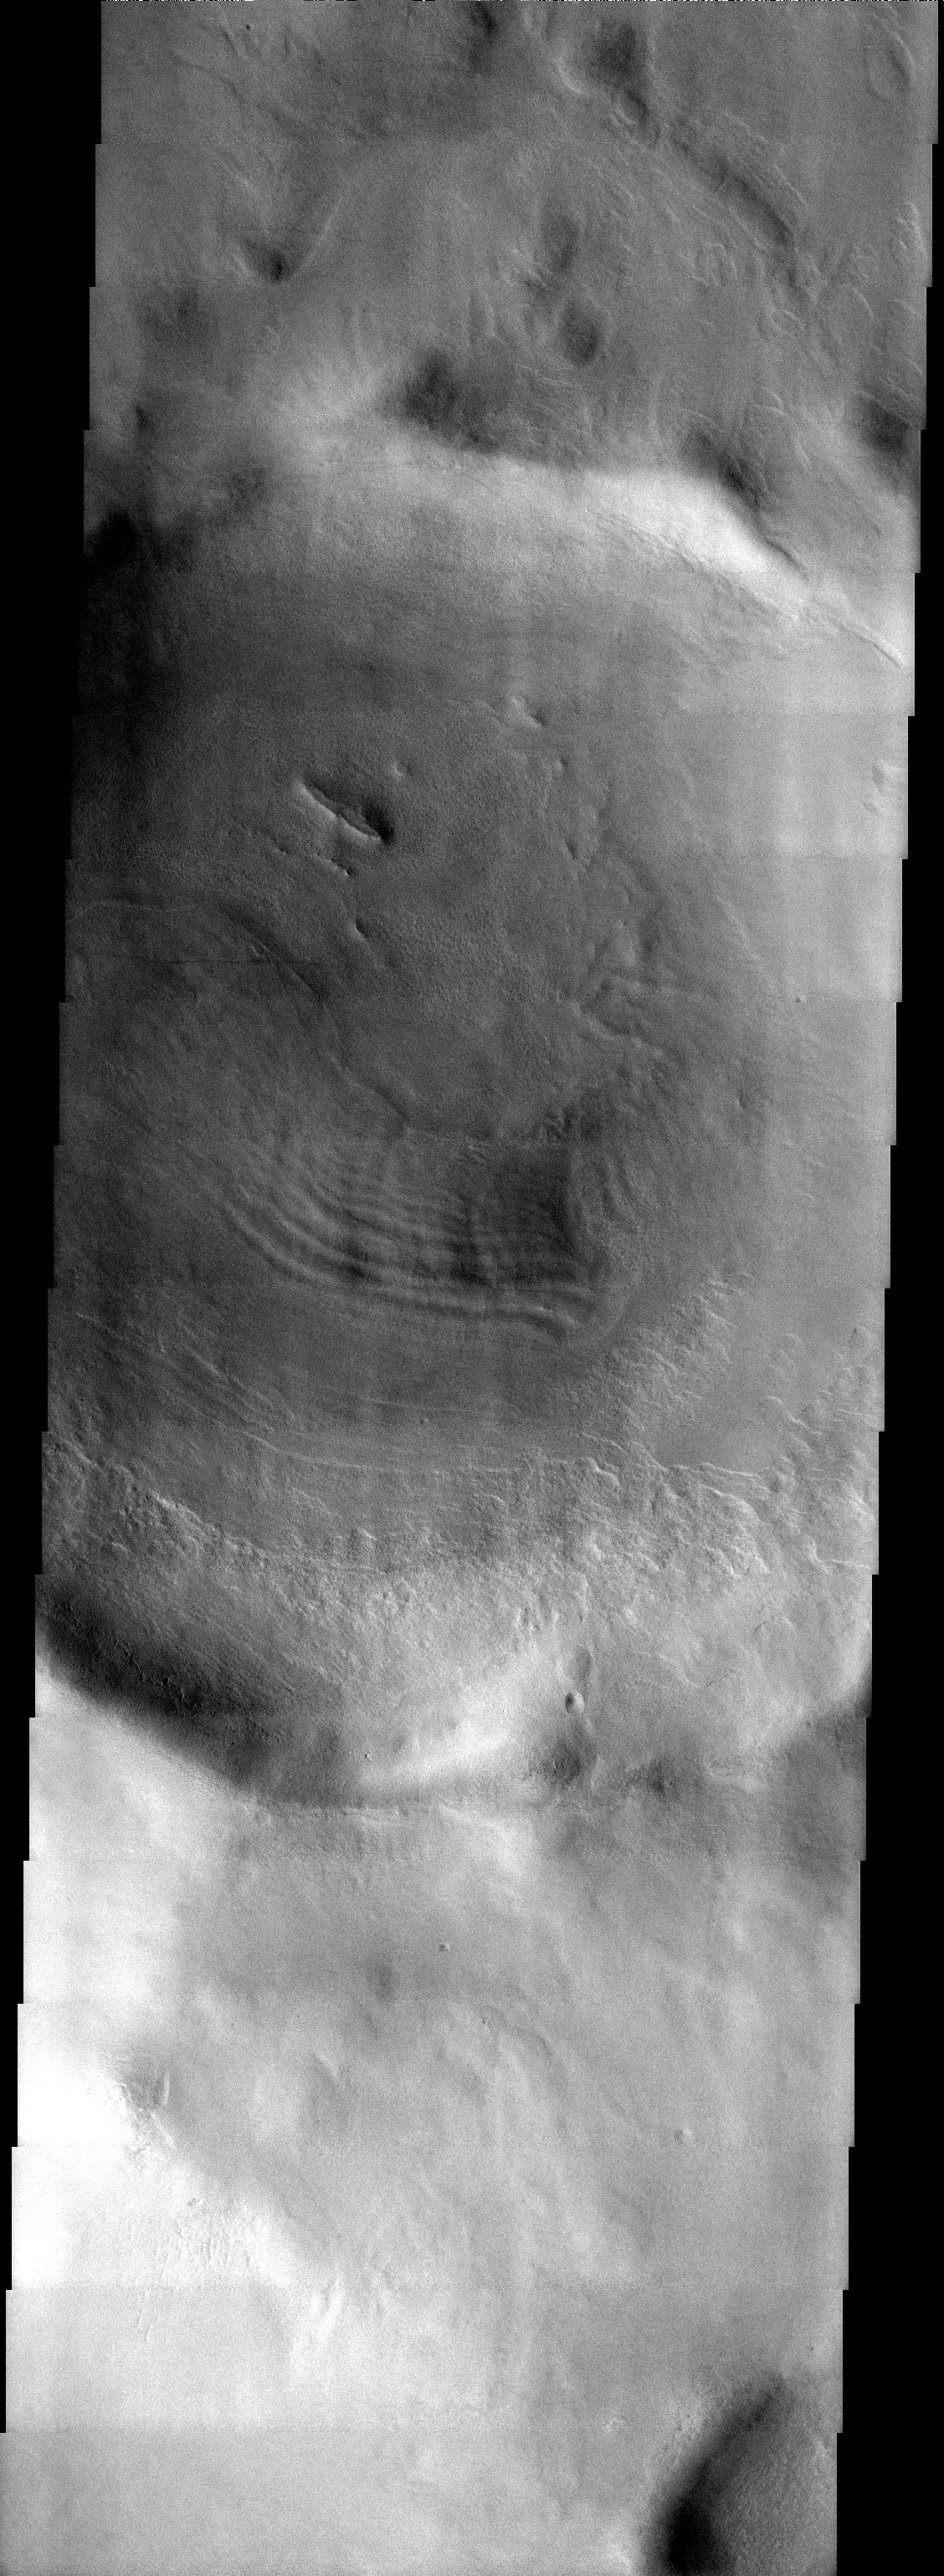

Spallanzani’s Neighbor

Released 9 September 2003

Along the southeast rim of the Hellas Basin, a 27 km diameter crater hosts an eroded layered deposit like many of the neighboring craters. Compared to the weirdly-shaped remnants of the deposit in the adjacent Spallanzani Crater, the layers in this image are more subdued. It is not clear why material deposited into and eroded from two craters so close together would appear so different.

Image information: VIS instrument. Latitude -57.6, Longitude 84.7 East (275.3 West). 19 meter/pixel resolution.

Note: this THEMIS visual image has not been radiometrically nor geometrically calibrated for this preliminary release. An empirical correction has been performed to remove instrumental effects. A linear shift has been applied in the cross-track and down-track direction to approximate spacecraft and planetary motion. Fully calibrated and geometrically projected images will be released through the Planetary Data System in accordance with Project policies at a later time.

NASA’s Jet Propulsion Laboratory manages the 2001 Mars Odyssey mission for NASA’s Office of Space Science, Washington, D.C. The Thermal Emission Imaging System (THEMIS) was developed by Arizona State University, Tempe, in collaboration with Raytheon Santa Barbara Remote Sensing. The THEMIS investigation is led by Dr. Philip Christensen at Arizona State University. Lockheed Martin Astronautics, Denver, is the prime contractor for the Odyssey project, and developed and built the orbiter. Mission operations are conducted jointly from Lockheed Martin and from JPL, a division of the California Institute of Technology in Pasadena.

Credit: NASA/JPL/Arizona State University